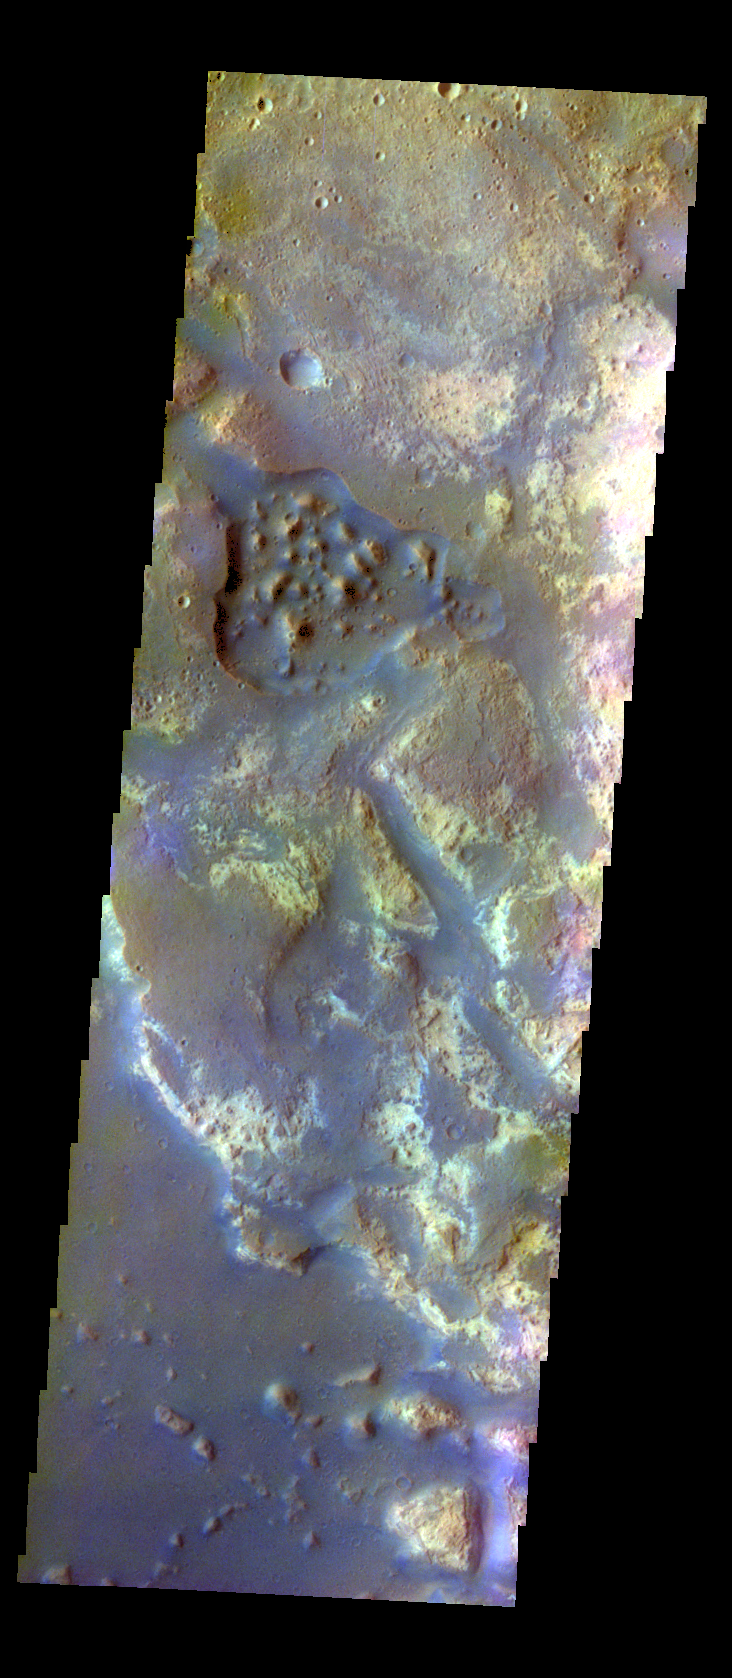

Mawrth Vallis – False Color

The THEMIS VIS camera contains 5 filters. The data from different filters can be combined in multiple ways to create a false color image. These false color images may reveal subtle variations of the surface not easily identified in a single band image. Today’s false color image shows where Mawrth Vallis empties into Chryse Planitia. This image is located down stream of yesterday’s Mawrth Vallis image.

Credit: NASA/JPL-Caltech/ASU